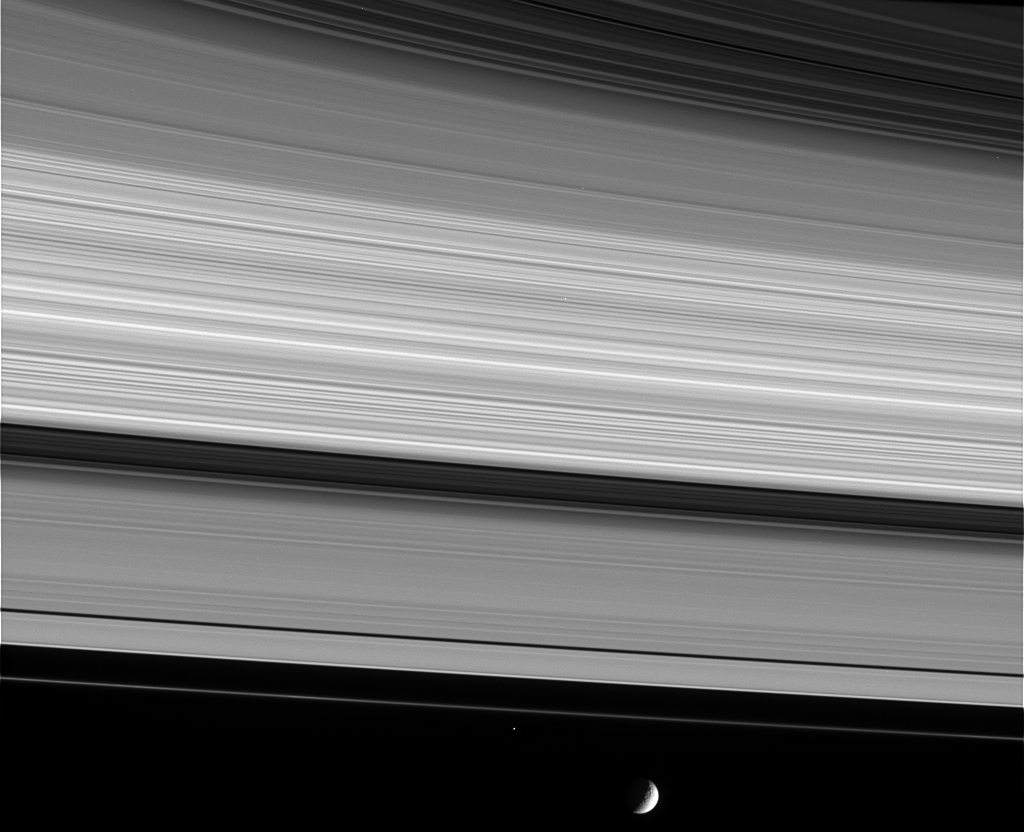

Bound to Saturn

Saturn’s complex rings are both an intriguing scientific puzzle and a supreme natural wonder. This view shows, from upper right to lower left, the thin C ring, multi-toned B ring, the dark Cassini Division, the A ring and narrow F ring.

At the bottom, Saturn’s moon Mimas (398 kilometers, or 247 miles across) orbits about 45,000 kilometers (28,000 miles) beyond the bright core of the F ring. The little moon is heavily cratered and is thought to be largely composed of water ice. The bright speck just outside of (below) the F ring is the shepherd moon Pandora (84 kilometers, or 52 miles across).

The image was taken in visible light with the Cassini spacecraft narrow angle camera on Jan. 19, 2005, at a distance of 1.8 million kilometers (1.1 million miles) from Saturn. The image scale is 11 kilometers (7 miles) per pixel. Pandora was brightened by a factor of seven to aid visibility.

The Cassini-Huygens mission is a cooperative project of NASA, the European Space Agency and the Italian Space Agency. The Jet Propulsion Laboratory, a division of the California Institute of Technology in Pasadena, manages the mission for NASA’s Science Mission Directorate, Washington, D.C. The Cassini orbiter and its two onboard cameras were designed, developed and assembled at JPL. The imaging team is based at the Space Science Institute, Boulder, Colo.

Credit: NASA/JPL/Space Science Institute